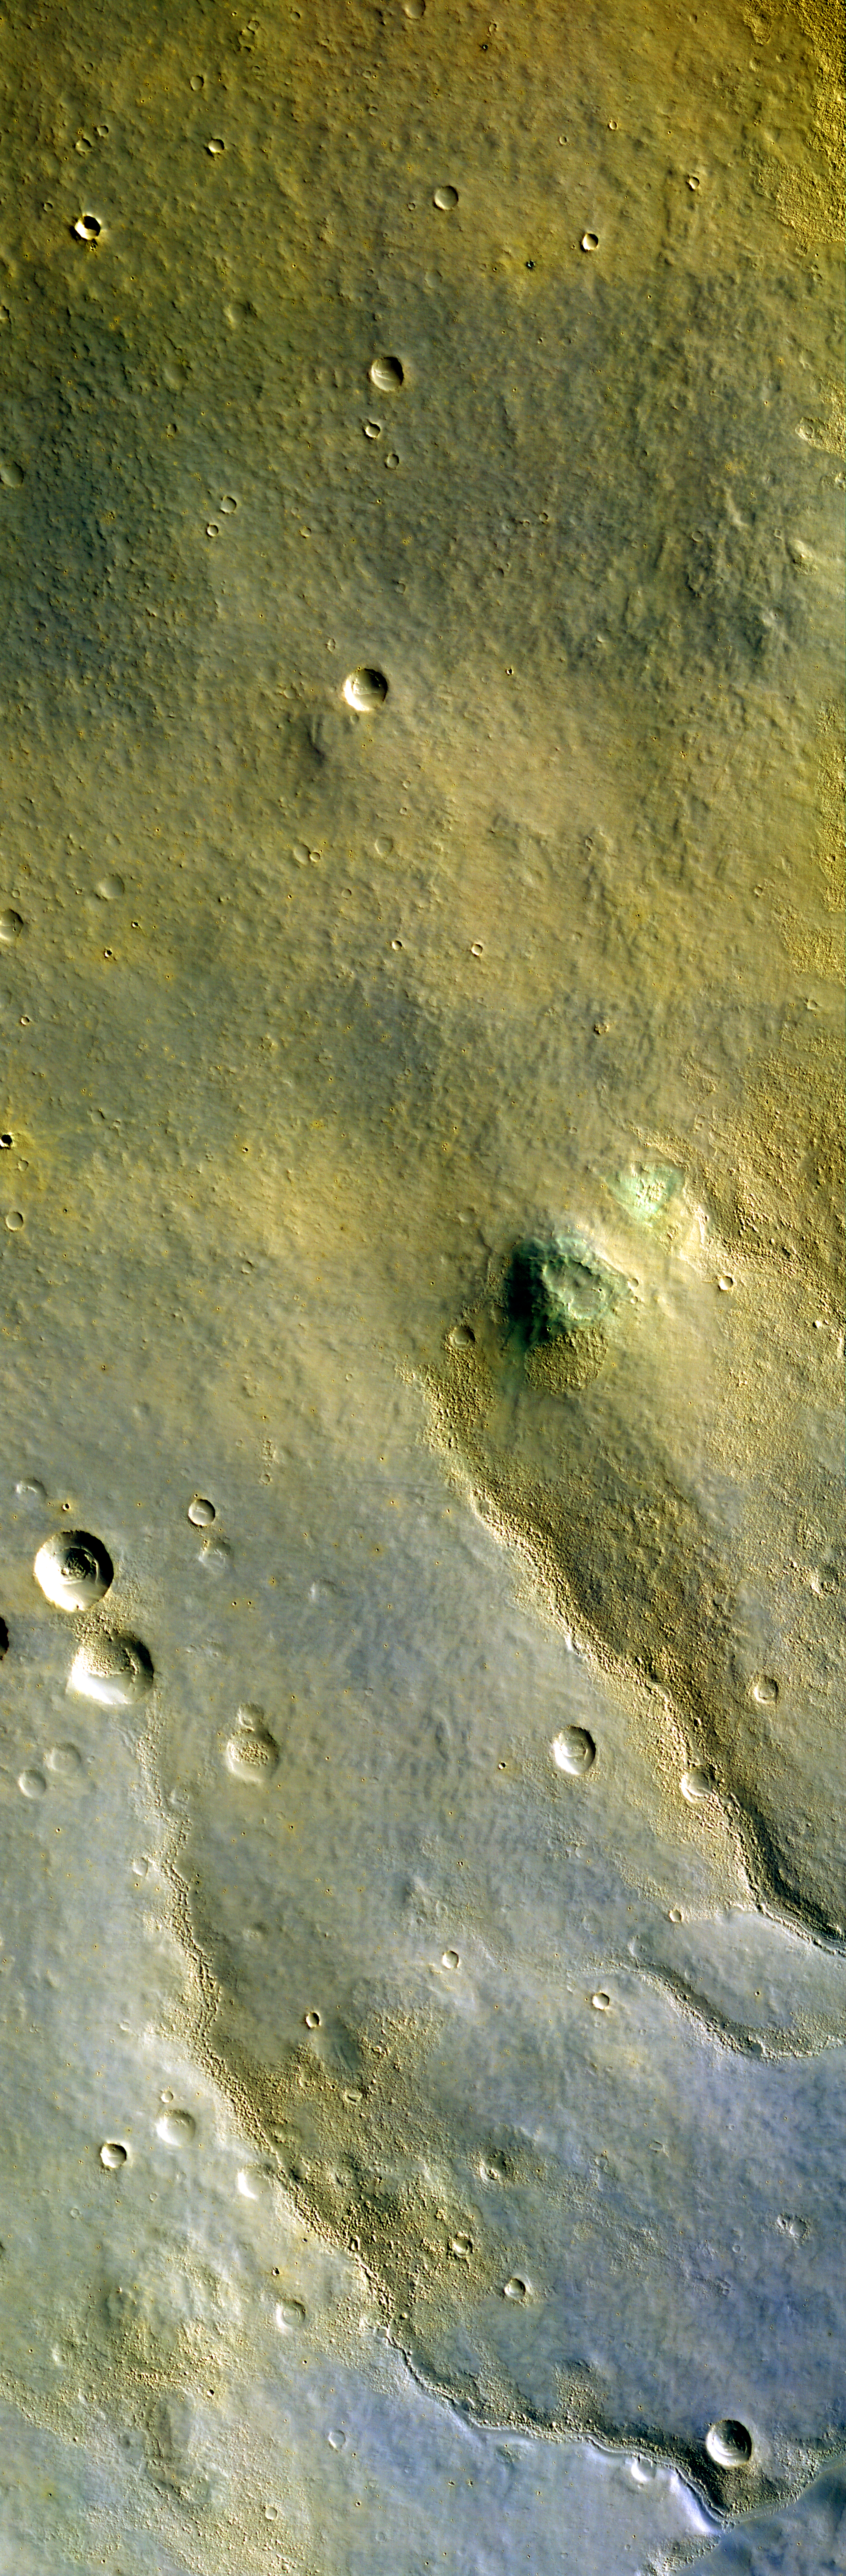

First Color HiRISE Image of Mars

This is the first color image of Mars from the High Resolution Imaging Science Experiment on NASA’s Mars Reconnaissance Orbiter. At the center portion of the camera’s array of light detectors there are extra detectors to image in green and near-infrared color bandpasses, to be combined with the black-and-white images (from red-bandpass detectors) to create color images. This is not natural color as seen by human eyes, but infrared color — shifted to longer wavelengths. This image also has been processed to enhance subtle color variations. The southern half of the scene is brighter and bluer than the northern half, perhaps due to early-morning fog in the atmosphere. Large-scale streaks in the northern half are due to the action of wind on surface materials. The blankets of material ejected from the many small fresh craters are generally brighter and redder than the surrounding surface, but a few are darker and less red. Two greenish spots in the middle right of the scene may have an unusual composition, and are good future targets for the Compact Reconnaissance Imaging Spectrometer for Mars, a mineral-identifying instrument on Mars Reconnaissance Orbiter (http://crism.jhuapl.edu/). In the bottom half of the image we see a redder color in the rough areas, where wind and sublimation of water or carbon dioxide ice have partially eroded patches of smooth-textured deposits.

This image was taken by HiRISE on March 24, 2006. The image is centered at 33.65 degrees south latitude, 305.07 degrees east longitude. It is oriented such that north is 7 degrees to the left of up. The range to the target was 2,493 kilometers (1,549 miles). At this distance the image scale is 2.49 meters (8.17 feet) per pixel, so objects as small as 7.5 meters (24.6 feet) are resolved. In total this image is 49.92 kilometers (31.02 miles) or 20,081 pixels wide and 23.66 kilometers (14.70 miles) or 9,523 pixels long. The image was taken at a local Mars time of 07:33 and the scene is illuminated from the upper right with a solar incidence angle of 78 degrees, thus the sun was 12 degrees above the horizon. At an Ls of 29 degrees (with Ls an indicator of Mars’ position in its orbit around the sun), the season on Mars is southern autumn.

Images from the High Resolution Imaging Science Experiment and additional information about the Mars Reconnaissance Orbiter are available online at: http://www.nasa.gov/mro or http://HiRISE.lpl.arizona.edu. For information about NASA and agency programs on the Web, visit: http://www.nasa.gov.

JPL, a division of the California Institute of Technology in Pasadena, manages the Mars Reconnaissance Orbiter for NASA’s Science Mission Directorate, Washington. Lockheed Martin Space Systems is the prime contractor for the project and built the spacecraft. The HiRISE camera was built by Ball Aerospace and Technology Corporation and is operated by the University of Arizona.

Credit: NASA/JPL/University of Arizona